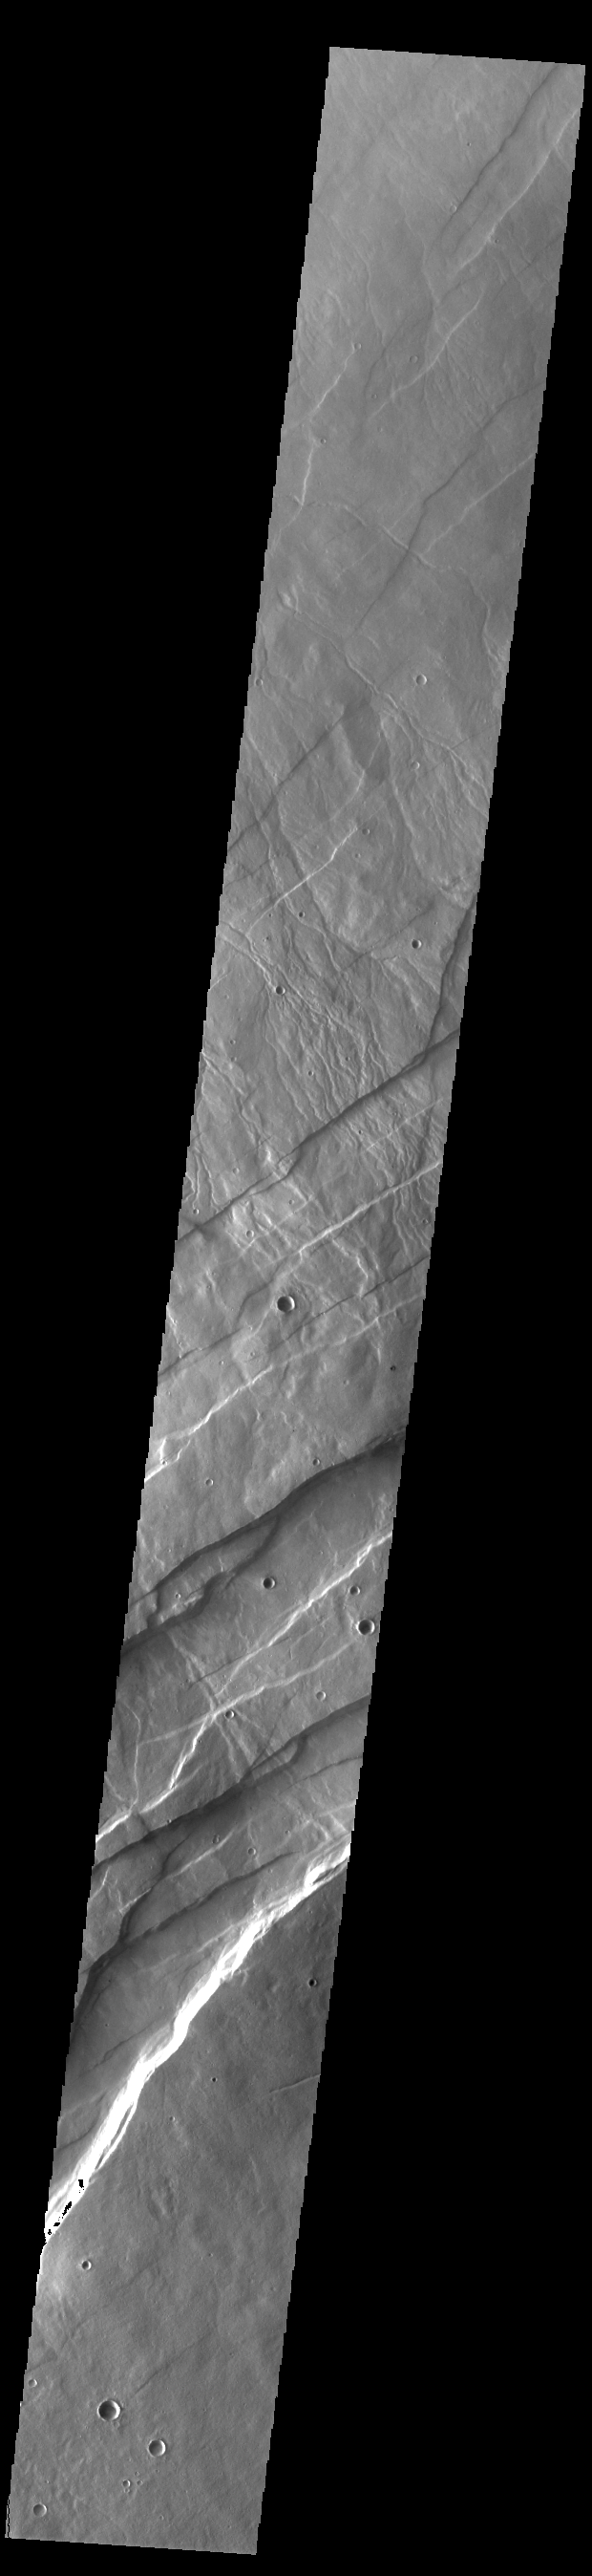

Alba Fossae

Alba Fossae is a set of long valleys on the western side of Alba Mons. These valleys are referred to as graben and are formed by extension of the crust and faulting. When large amounts of pressure or tension are applied to rocks on timescales that are fast enough that the rock cannot respond by deforming, the rock breaks along faults. In the case of a graben, two parallel faults are formed by extension of the crust and the rock in between the faults drops downward into the space created by the extension. Numerous sets of graben are visible in this THEMIS image, trending from north-northeast to south-southwest. Because the faults defining the graben are formed perpendicular to the direction of the applied stress, we know that extensional forces were pulling the crust apart in the west-northwest/east-southeast direction. The large number of graben around Alba Mons is generally believed to be the result of extensional forces associated with the uplift of Alba Mons.

Credit: NASA/JPL-Caltech/ASU